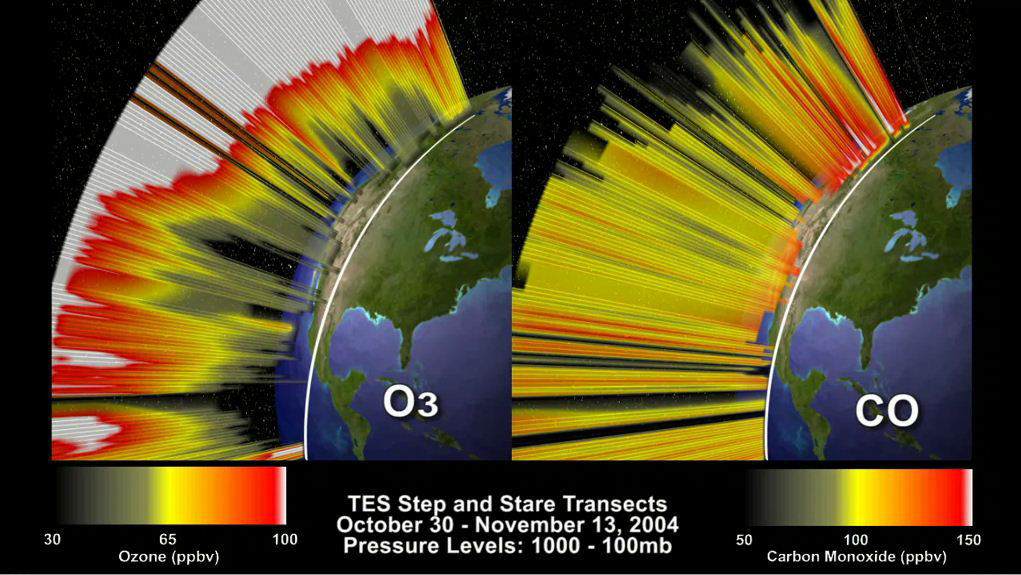

O3 and CO Transects over North America

This animation depicts the 3-dimensional distribution of O3 and CO in the atmosphere over North America, based on Tropospheric Emission Spectrometer (TES) data acquired between October 30 and November 13, 2004. TES is a sounding, or profiling, instrument, and TES data are used to measure the variations in atmospheric chemistry with altitude. The North America survey consisted of nine TES overpasses, with 150 profiles collected during each overpass. To visualize these data we interpolated between the profiles to create cross-sections, or transects, of the atmosphere for each overpass. To simulate continuous transects of O3 and CO over the time period we interpolated between the individual transects. The end result is a pair of windows into the 3-dimensional chemical structure of the atmosphere.

Credit: NASA/JPL-Caltech